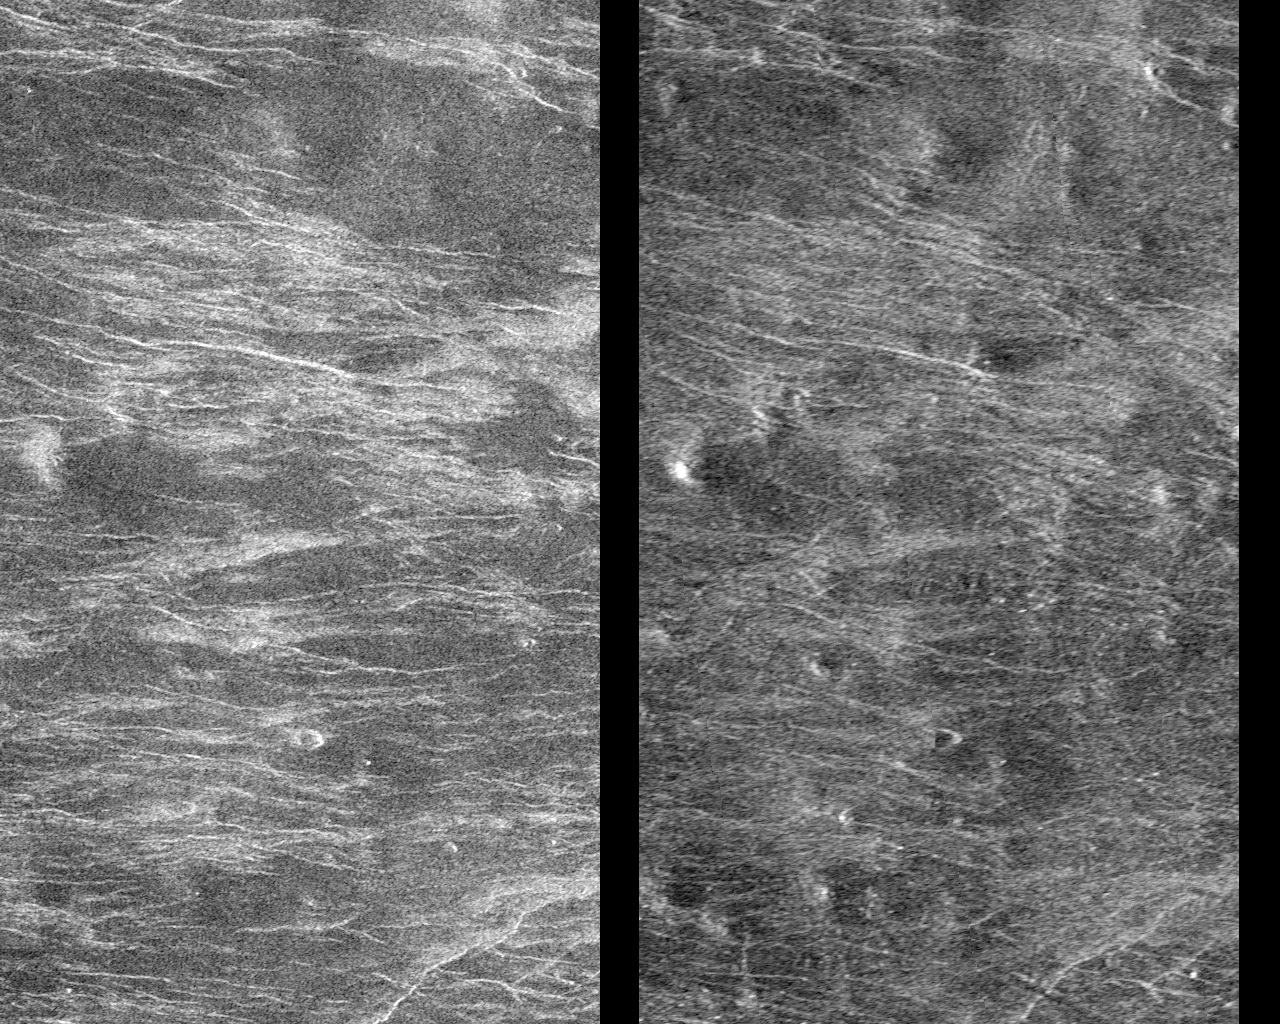

Venus – Stereoscopic Images of Volcanic Domes

This Magellan image depicts a stereoscopic pair of an area on Venus with small volcanic domes. Stereoscopic images of Venus offer exciting new possibilities for scientific analysis of Venusian landforms, such as the domes shown here, impact craters, graben — long rifts bounded by faults — and other geologic features. Stereopsis, or a three-dimensional view of this scene, may be obtained by viewing with a stereoscope. One may also cut this photograph into two parts and look at the left image with the left eye and the right image with the right eye; conjugate images (the same features) should be about 5 centimeters (2 inches) apart when viewing. This area is located at 38.4 degrees south latitude and 78.3 degrees east longitude. The incidence, or look, angle of the left image is 28.5 degrees and that of the right image is 15.6 degrees. Radar illumination for both images comes from the left. A small dome at left center is about 140 meters (464 feet) high and 6 kilometers (3.7 miles) wide. Other domes with smaller relief can be perceived in three dimensions. At the smaller incidence angle used to acquire the image on the right, radar brightness is more sensitive to small changes in topography. This enhances the visibility of many of the domes in this scene.

Credit: NASA/JPL